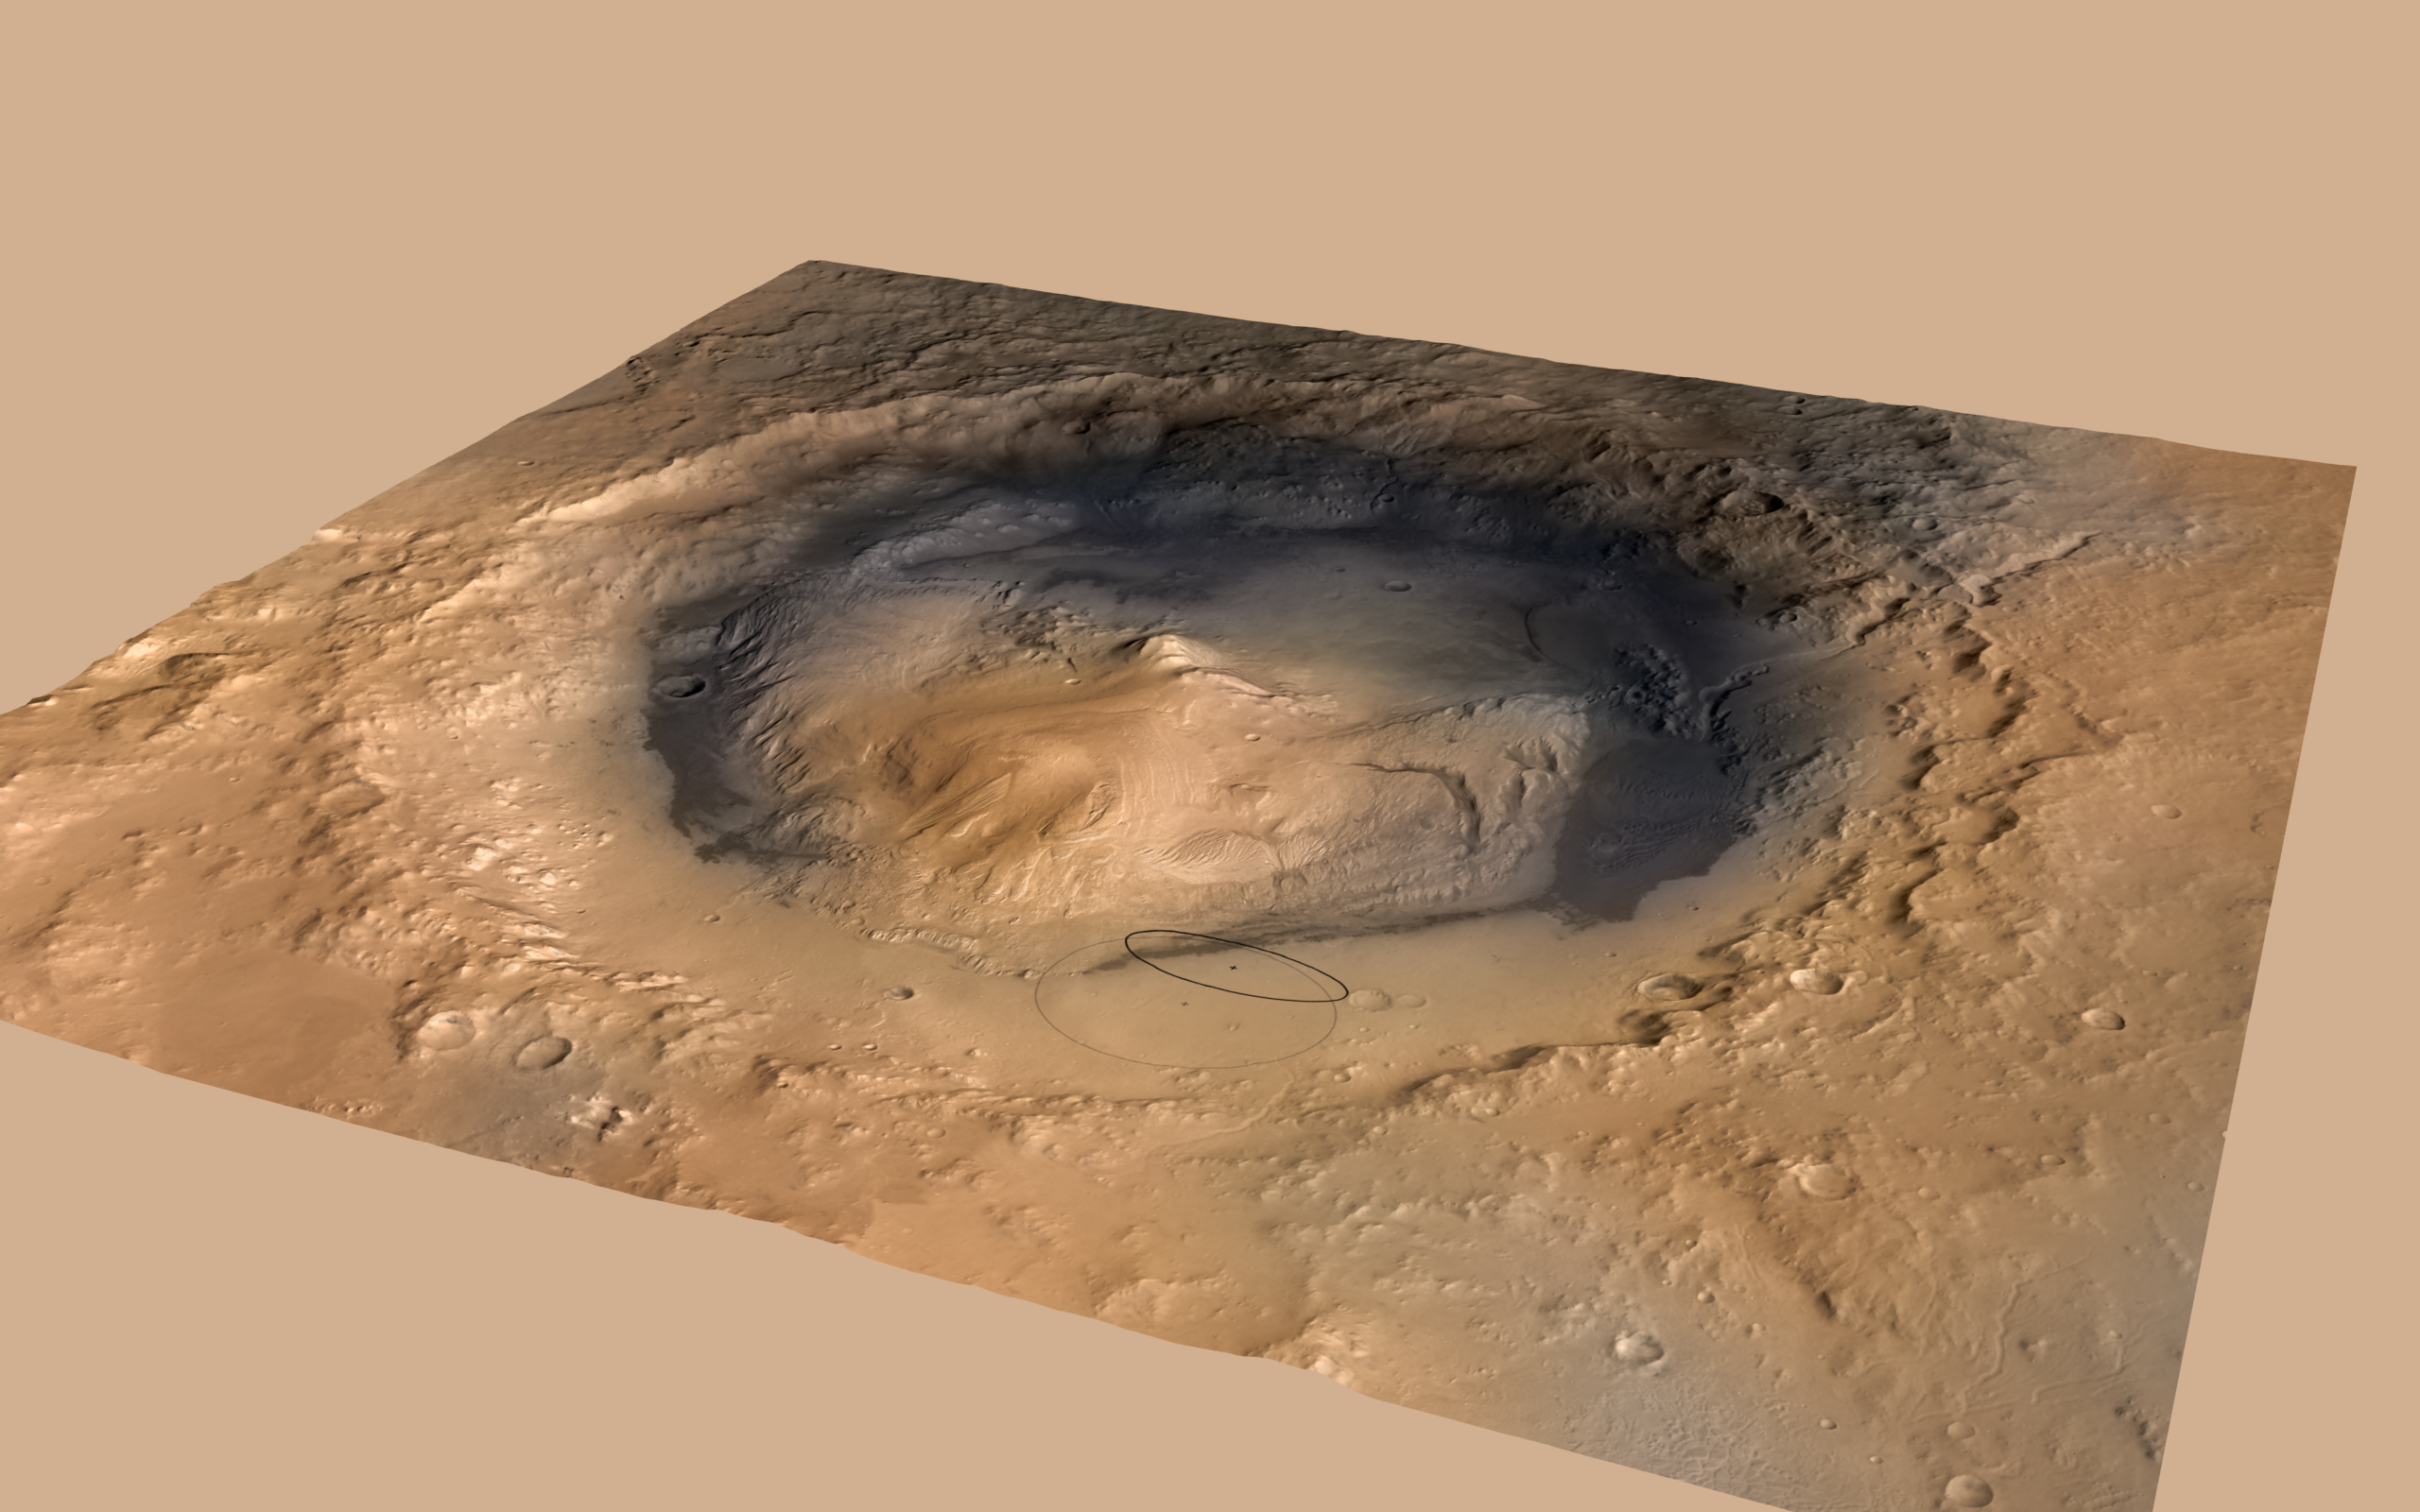

Altered Landing Target in Gale Crater, Mars

Figure 1

A June 2012 revision of the landing target area for Curiosity, the big rover of NASA’s Mars Science Laboratory mission, reduces the area’s size. It also puts the center of the landing area closer to Mount Sharp, which bears geological layers that are the mission’s prime destination.

The larger ellipse in this image, about 12.4 miles (20 kilometers) by 15.5 miles (25 kilometers) shows what the target area was prior to revision. The smaller one, about 12 miles by 4 miles (20 by 7 kilometers), indicates the revised target area.

This oblique view of Mount Sharp is derived from a combination of elevation and imaging data from three Mars orbiters. The view is looking toward the southeast. Gale Crater is 96 miles (154 kilometers) in diameter. Mount Sharp rises about 3.4 miles (5.5 kilometers) above the floor of Gale Crater.

Figure 1 shows only the revised, smaller ellipse. PIA15292 offers a version with only the earlier, larger ellipse and an unannotated version.

Stratification on Mount Sharp suggests the mountain is a surviving remnant of an extensive series of deposits that were laid down after a massive impact that excavated Gale Crater more than 3 billion years ago. The layers offer a history book of sequential chapters recording environmental conditions when each stratum was deposited.

Landing will be about 10:31 p.m. on Aug. 5, 2012, Pacific Daylight (early Aug. 6 Universal Time and Eastern Time). During a prime mission lasting nearly two years after landing, Curiosity will use 10 instruments to investigate whether this area of Mars has ever offered conditions favorable for life, including the chemical ingredients for life.

The image combines elevation data from the High Resolution Stereo Camera on the European Space Agency’s Mars Express orbiter, image data from the Context Camera on NASA’s Mars Reconnaissance Orbiter, and color information from Viking Orbiter imagery. There is no vertical exaggeration in the image.

NASA’s Jet Propulsion Laboratory, a division of the California Institute of Technology, Pasadena, manages the Mars Science Laboratory mission for the NASA Science Mission Directorate, Washington.

Credit: NASA/JPL-Caltech/ESA/DLR/FU Berlin/MSSS